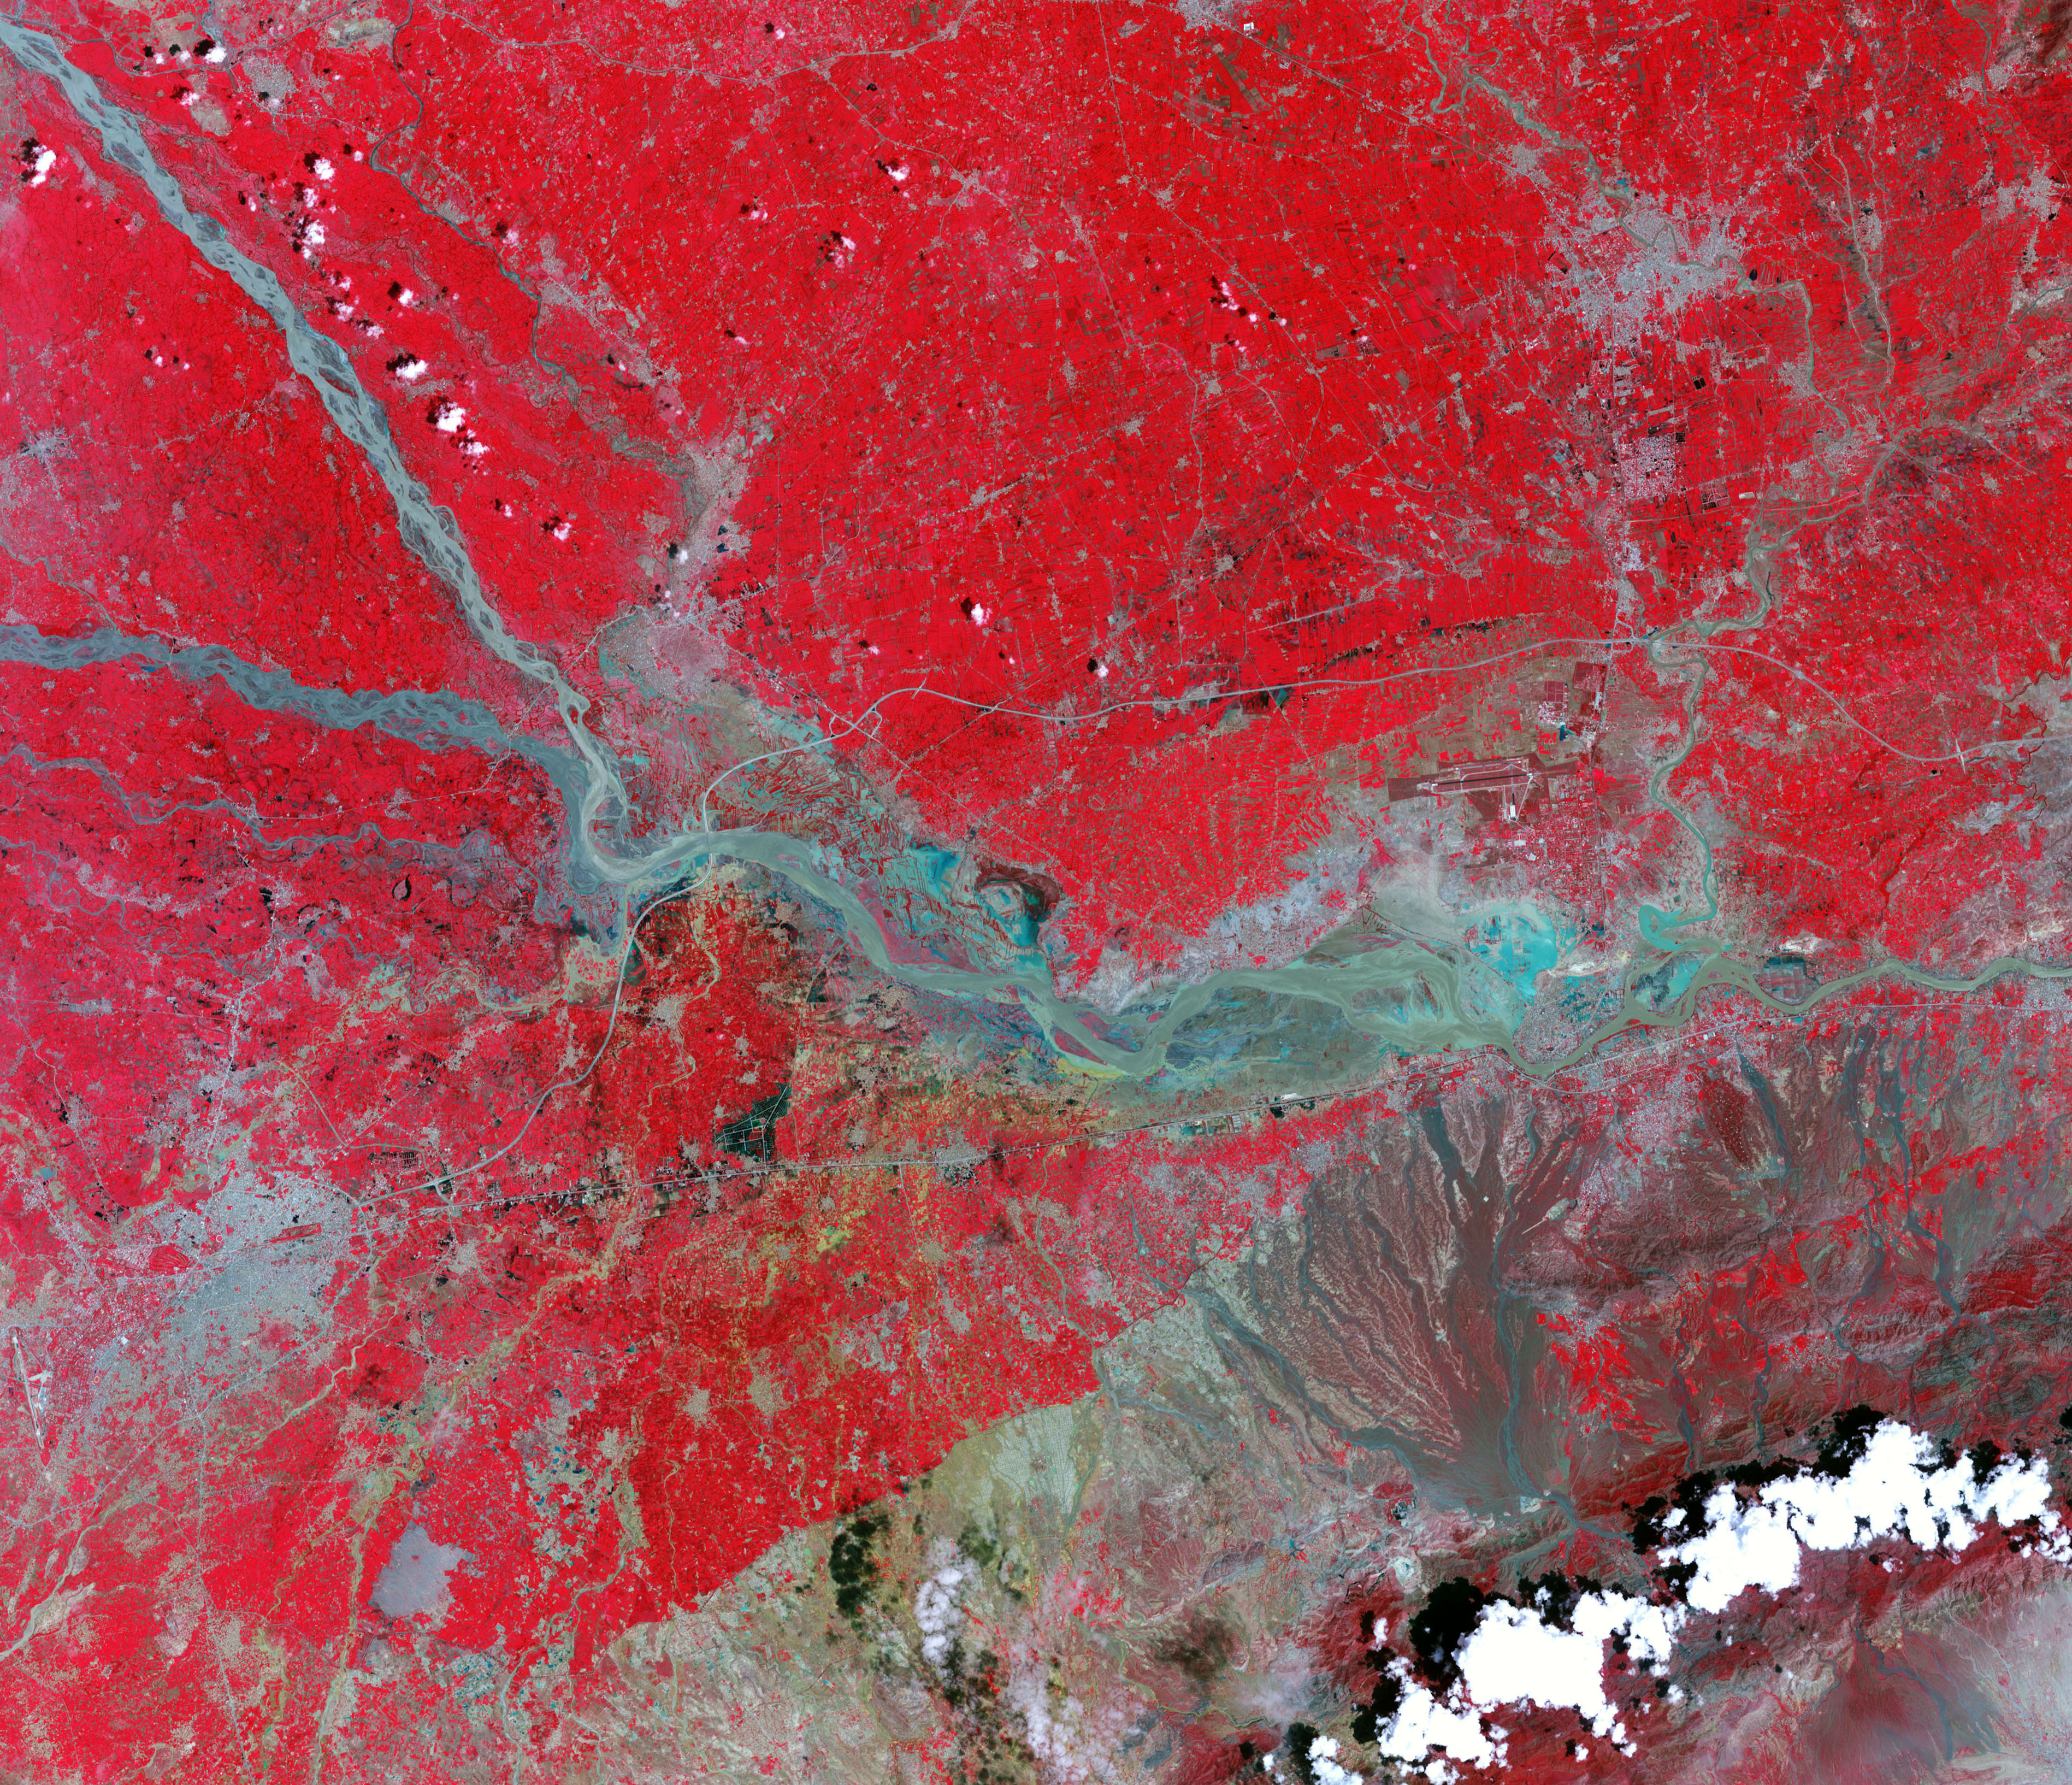

Flooding in Pakistan August 4, 2010

NASA image acquired August 4, 2010 Though many areas in northwest Pakistan were bracing for heavy rain and additional flash flooding on August 4, 2010, the city of Kheshgi, in northwest Pakistan, had clear skies. This image, taken by the Advanced Spaceborne Thermal Emission and Reflection Radiometer (ASTER) on NASA’s Terra satellite reveals a city awash in flood water. Thick with mud, the Kabul River is pale green in this false color image. Clearer water is dark blue. The river flows through its usual channel, but in places, water seeps over the channel and across the landscape. The buildings and roads of Kheshgi are silver. Spots of turquoise blue—shallow, muddy water or water-logged ground—covers several sections of the city. On the south side of the Kabul River, water flows down the hills, washing over neighborhoods. The bare ground in the hills is brown and tan. Plant-covered land, red in this image, is divided into long, narrow rectangles, pointing to agriculture. Geometric shapes under the water near the river are probably submerged fields of crops. Thousands of acres of crops had been lost in floods throughout Pakistan, said the United Nations. Kheshgi is in the Nowshera district in the Khyber Pakhutnkhwa province. As of August 2, Khyber Pakhutnkhwa was the hardest hit province in Pakistan, said the United Nations, and Nowshera was the most impacted district in the province. Nowshera reported 500,000 people displaced with 161 dead, said the Government of Khuber Pakhtunkhwa. The floods affected communities throughout Pakistan. More than 1,100 people had died, 15,000 homes were damaged or destroyed, and at least one million people were in need of emergency assistance throughout Pakistan, said the United Nations on August 2. The floods occurred as unusually heavy monsoon rains fell over Pakistan. NASA image courtesy NASA/GSFC/MITI/ERSDAC/JAROS, and U.S./Japan ASTER Science Team.

Credit: NASA’s Earth Observatory